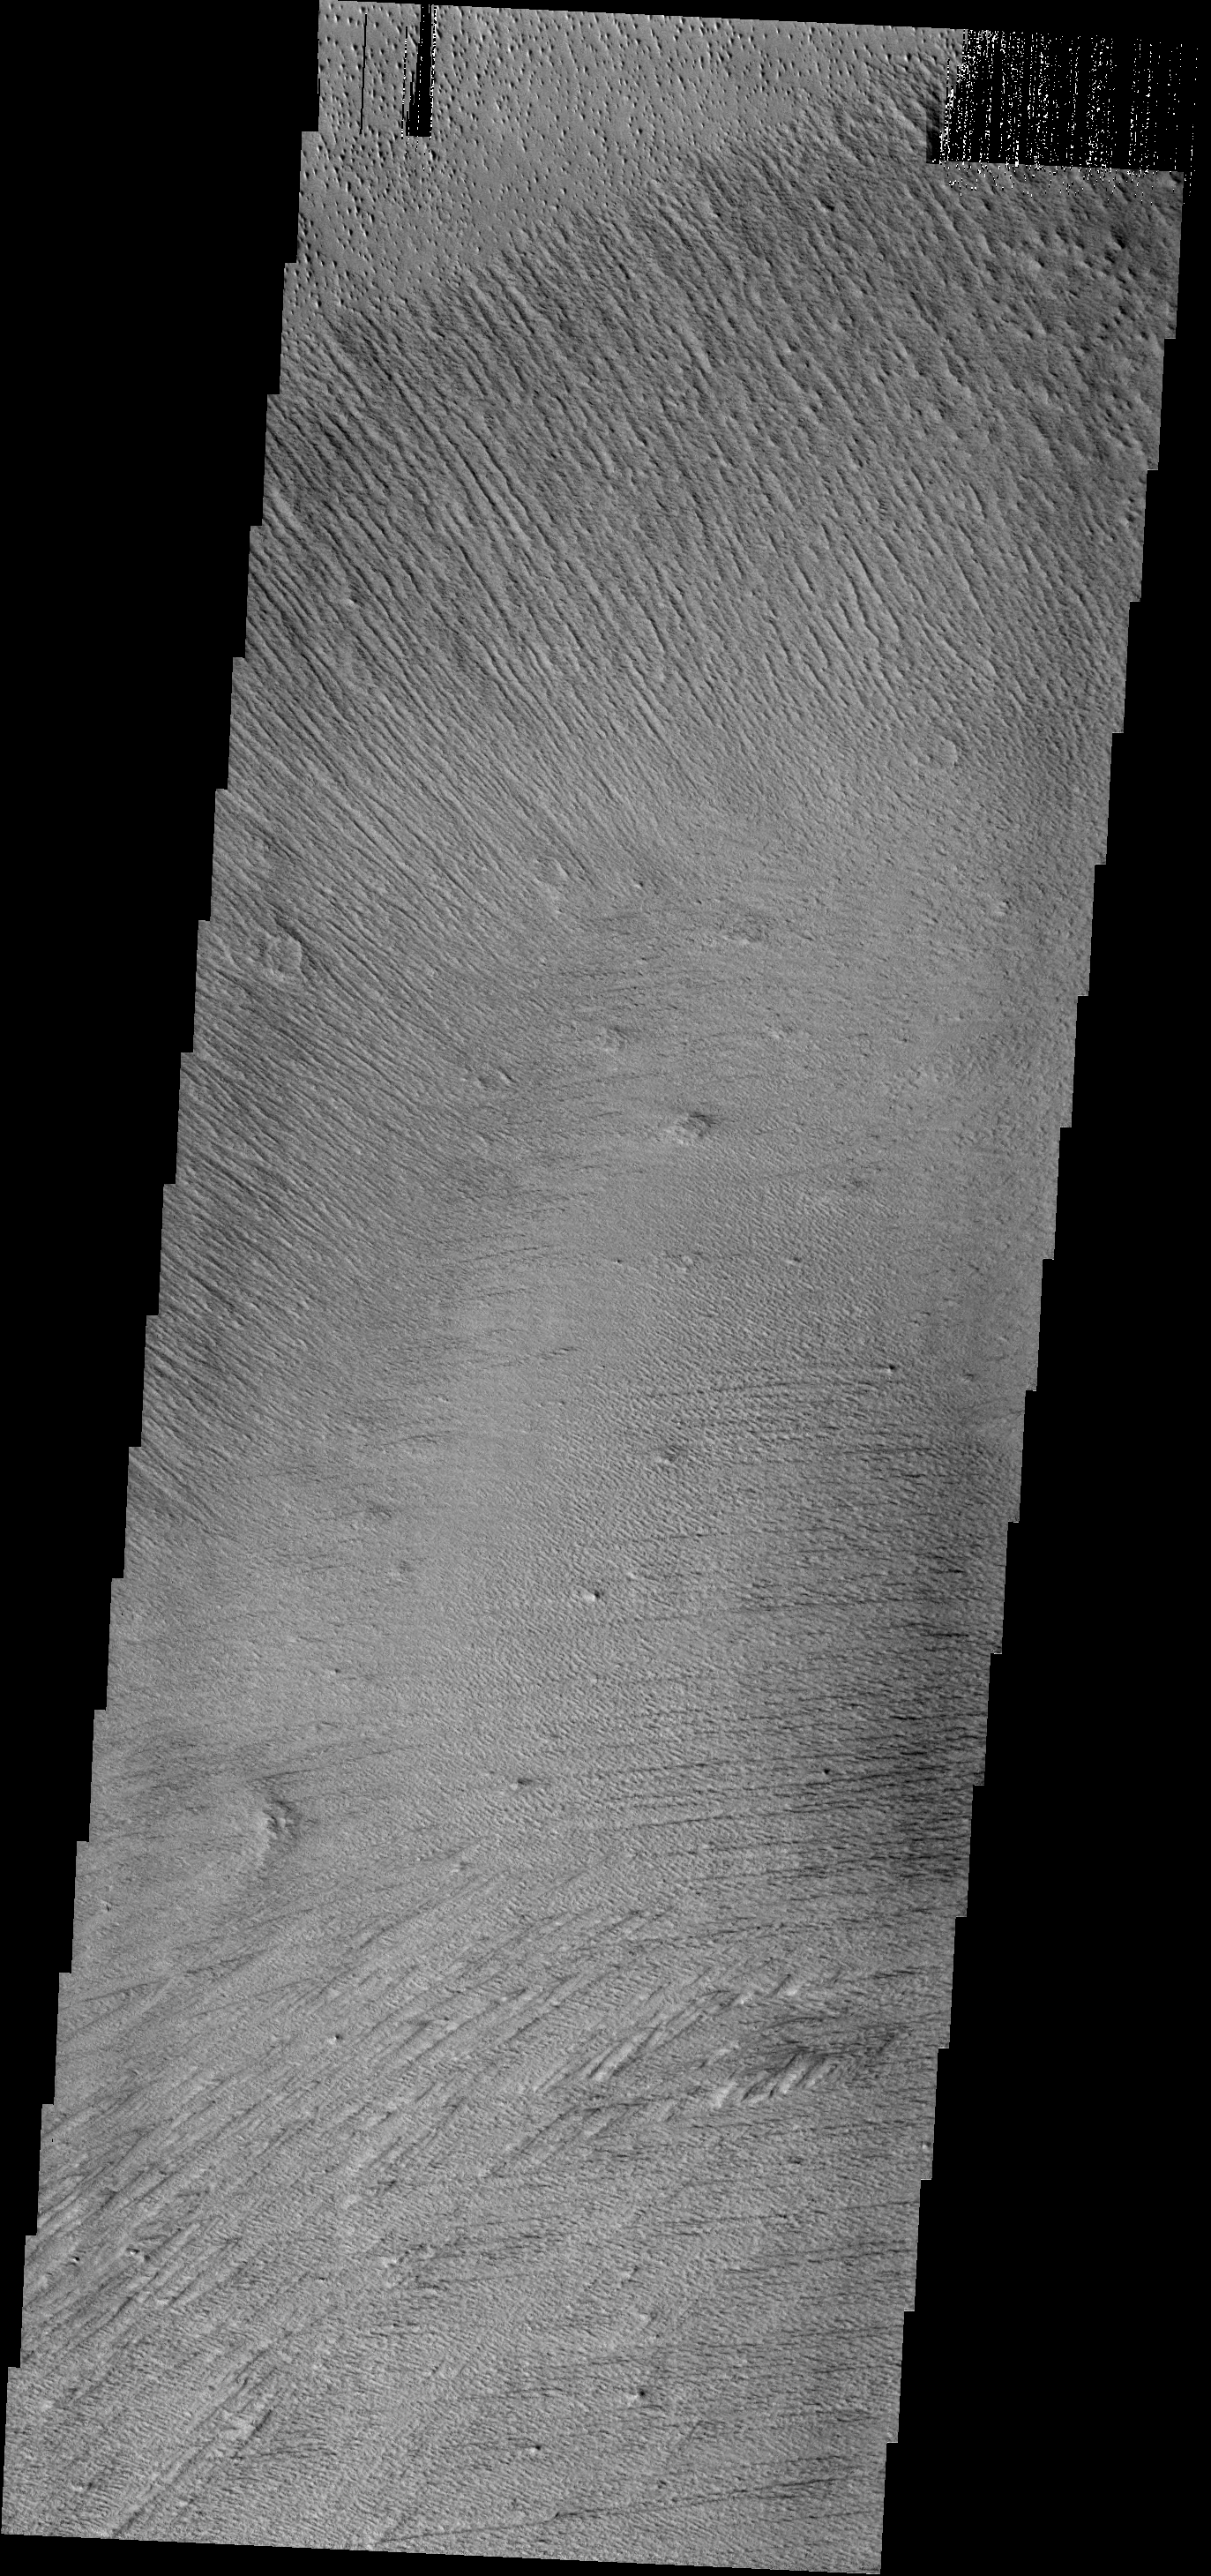

Elysium Winds

The multiple trends of yardangs in this image indicate that the winds in the Elysium region have changed direction several times.

Image information: VIS instrument. Latitude 2.6N, Longitude 151.2E. 18 meter/pixel resolution.

Note: this THEMIS visual image has not been radiometrically nor geometrically calibrated for this preliminary release. An empirical correction has been performed to remove instrumental effects. A linear shift has been applied in the cross-track and down-track direction to approximate spacecraft and planetary motion. Fully calibrated and geometrically projected images will be released through the Planetary Data System in accordance with Project policies at a later time.

NASA’s Jet Propulsion Laboratory manages the 2001 Mars Odyssey mission for NASA’s Office of Space Science, Washington, D.C. The Thermal Emission Imaging System (THEMIS) was developed by Arizona State University, Tempe, in collaboration with Raytheon Santa Barbara Remote Sensing. The THEMIS investigation is led by Dr. Philip Christensen at Arizona State University. Lockheed Martin Astronautics, Denver, is the prime contractor for the Odyssey project, and developed and built the orbiter. Mission operations are conducted jointly from Lockheed Martin and from JPL, a division of the California Institute of Technology in Pasadena.

Credit: NASA/JPL/ASU